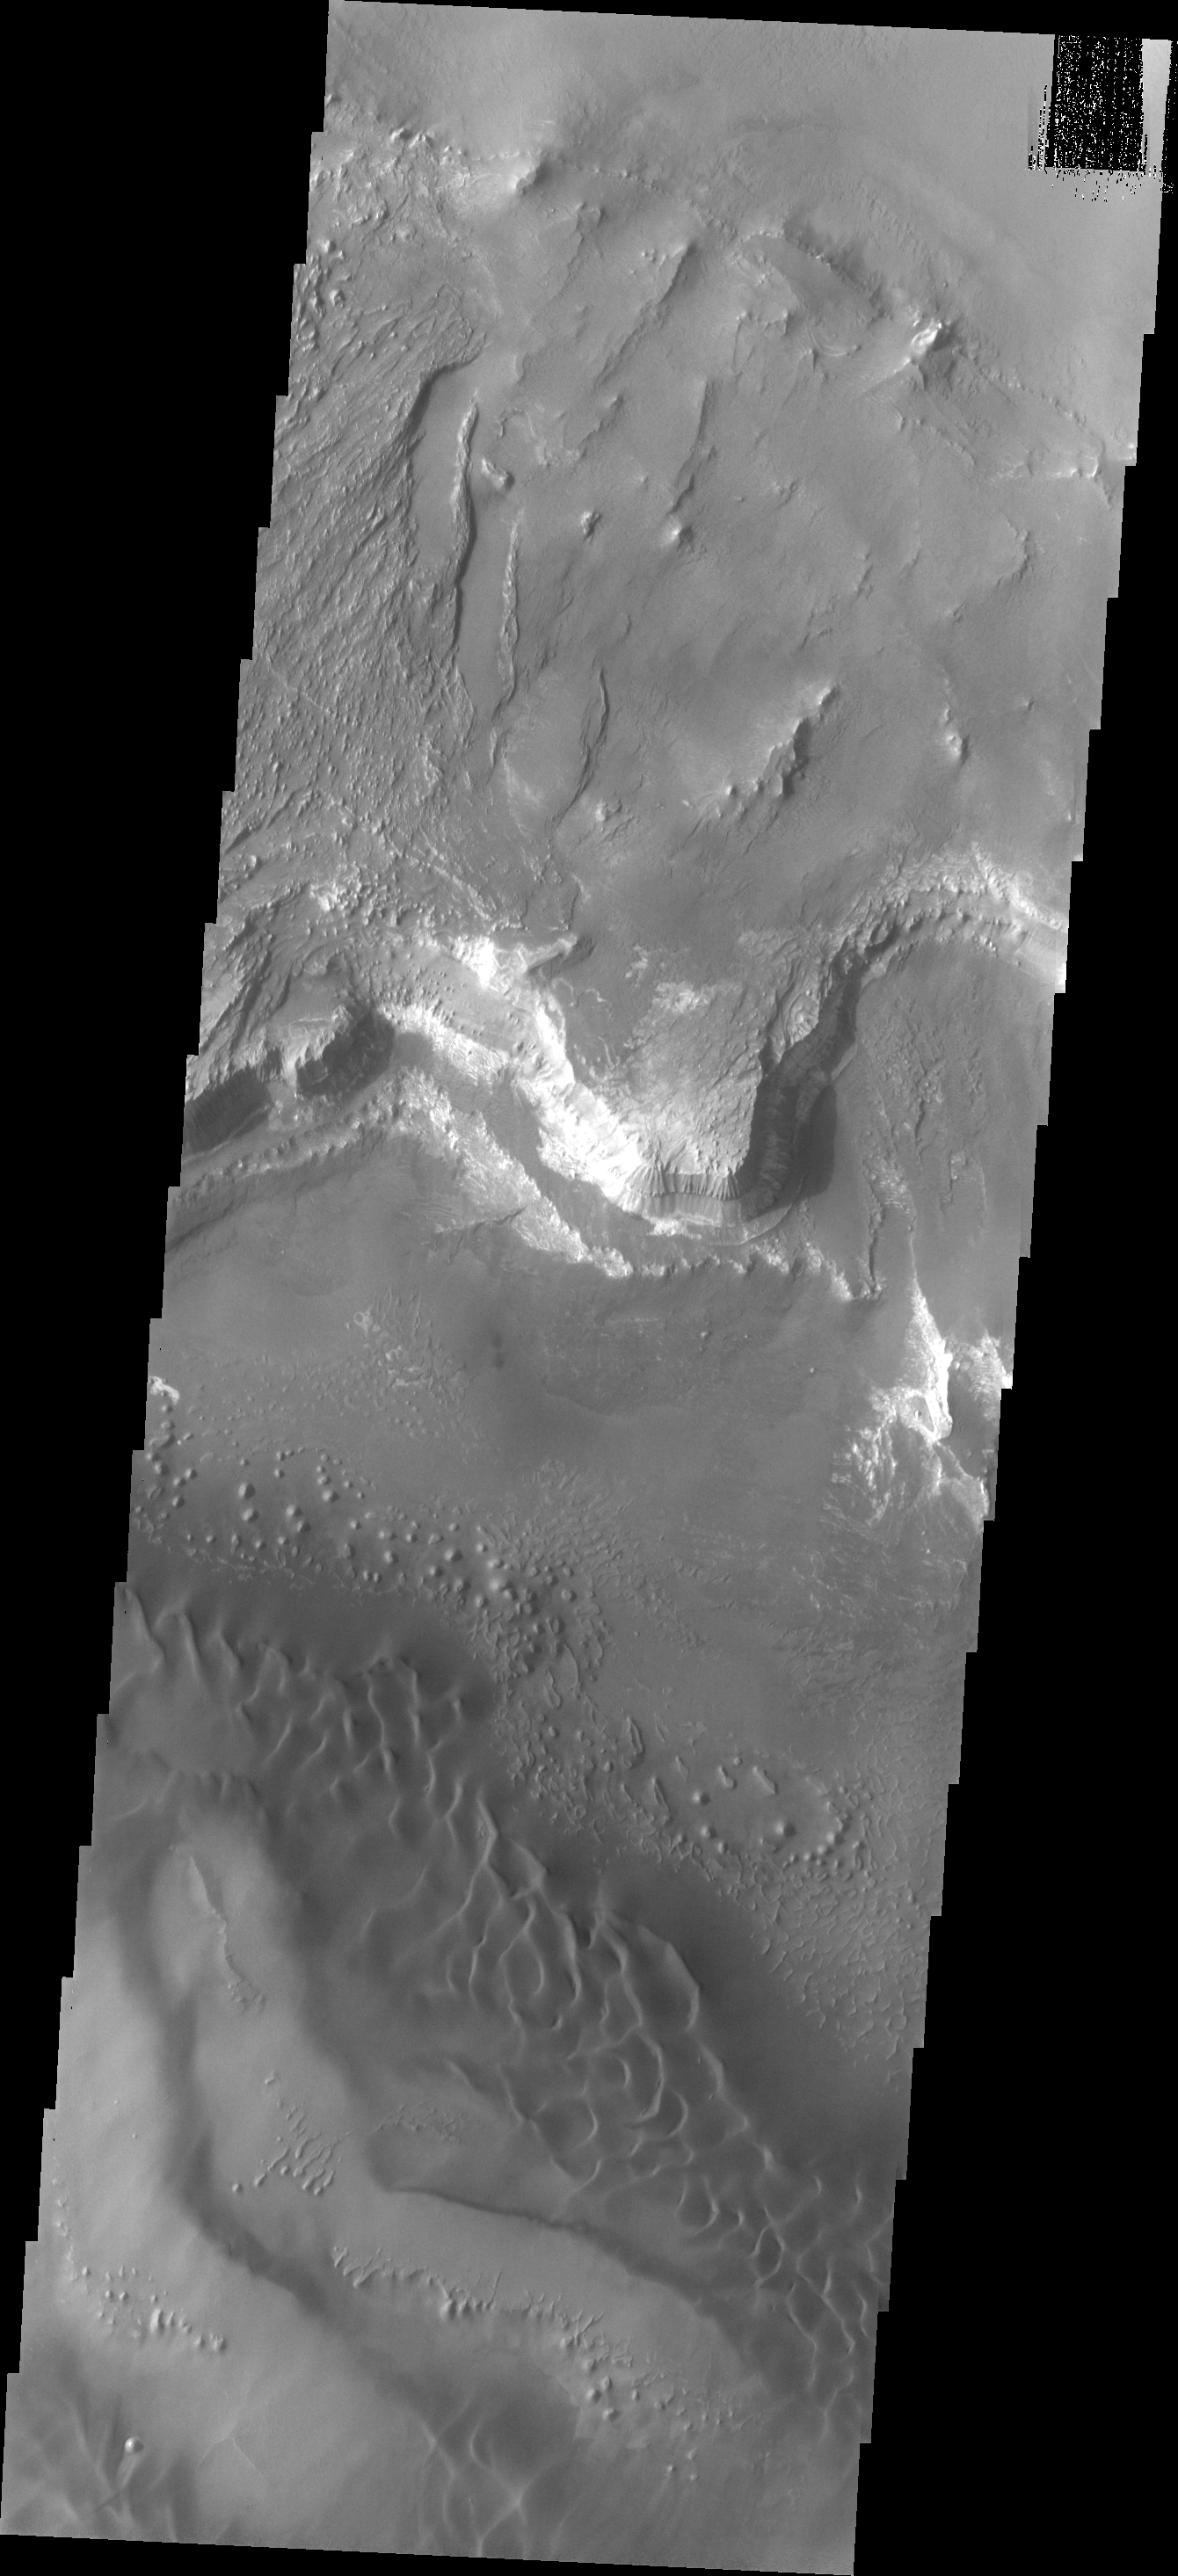

Investigating Mars: Melas Chasma

Melas Chasma is part of the largest canyon system on Mars, Valles Marineris. At only 563 km long (349 miles) it is not the longest canyon, but it is the widest. Located in the center of Valles Marineris, it has depths up to 9 km below the surrounding plains, and is the location of many large landslide deposits, as will as layered materials and sand dunes. There is evidence of both water and wind action as modes of formation for many of the interior deposits. Today’s image of the southern section of the canyon shows a large region of sand dunes. The presence of dunes indicates wind action as the most recent geologic process modifying the canyon.

The Odyssey spacecraft has spent over 15 years in orbit around Mars, circling the planet more than 69000 times. It holds the record for longest working spacecraft at Mars. THEMIS, the IR/VIS camera system, has collected data for the entire mission and provides images covering all seasons and lighting conditions. Over the years many features of interest have received repeated imaging, building up a suite of images covering the entire feature. From the deepest chasma to the tallest volcano, individual dunes inside craters and dune fields that encircle the north pole, channels carved by water and lava, and a variety of other feature, THEMIS has imaged them all. For the next several months the image of the day will focus on the Tharsis volcanoes, the various chasmata of Valles Marineris, and the major dunes fields. We hope you enjoy these images!

Credit: NASA/JPL-Caltech/ASU